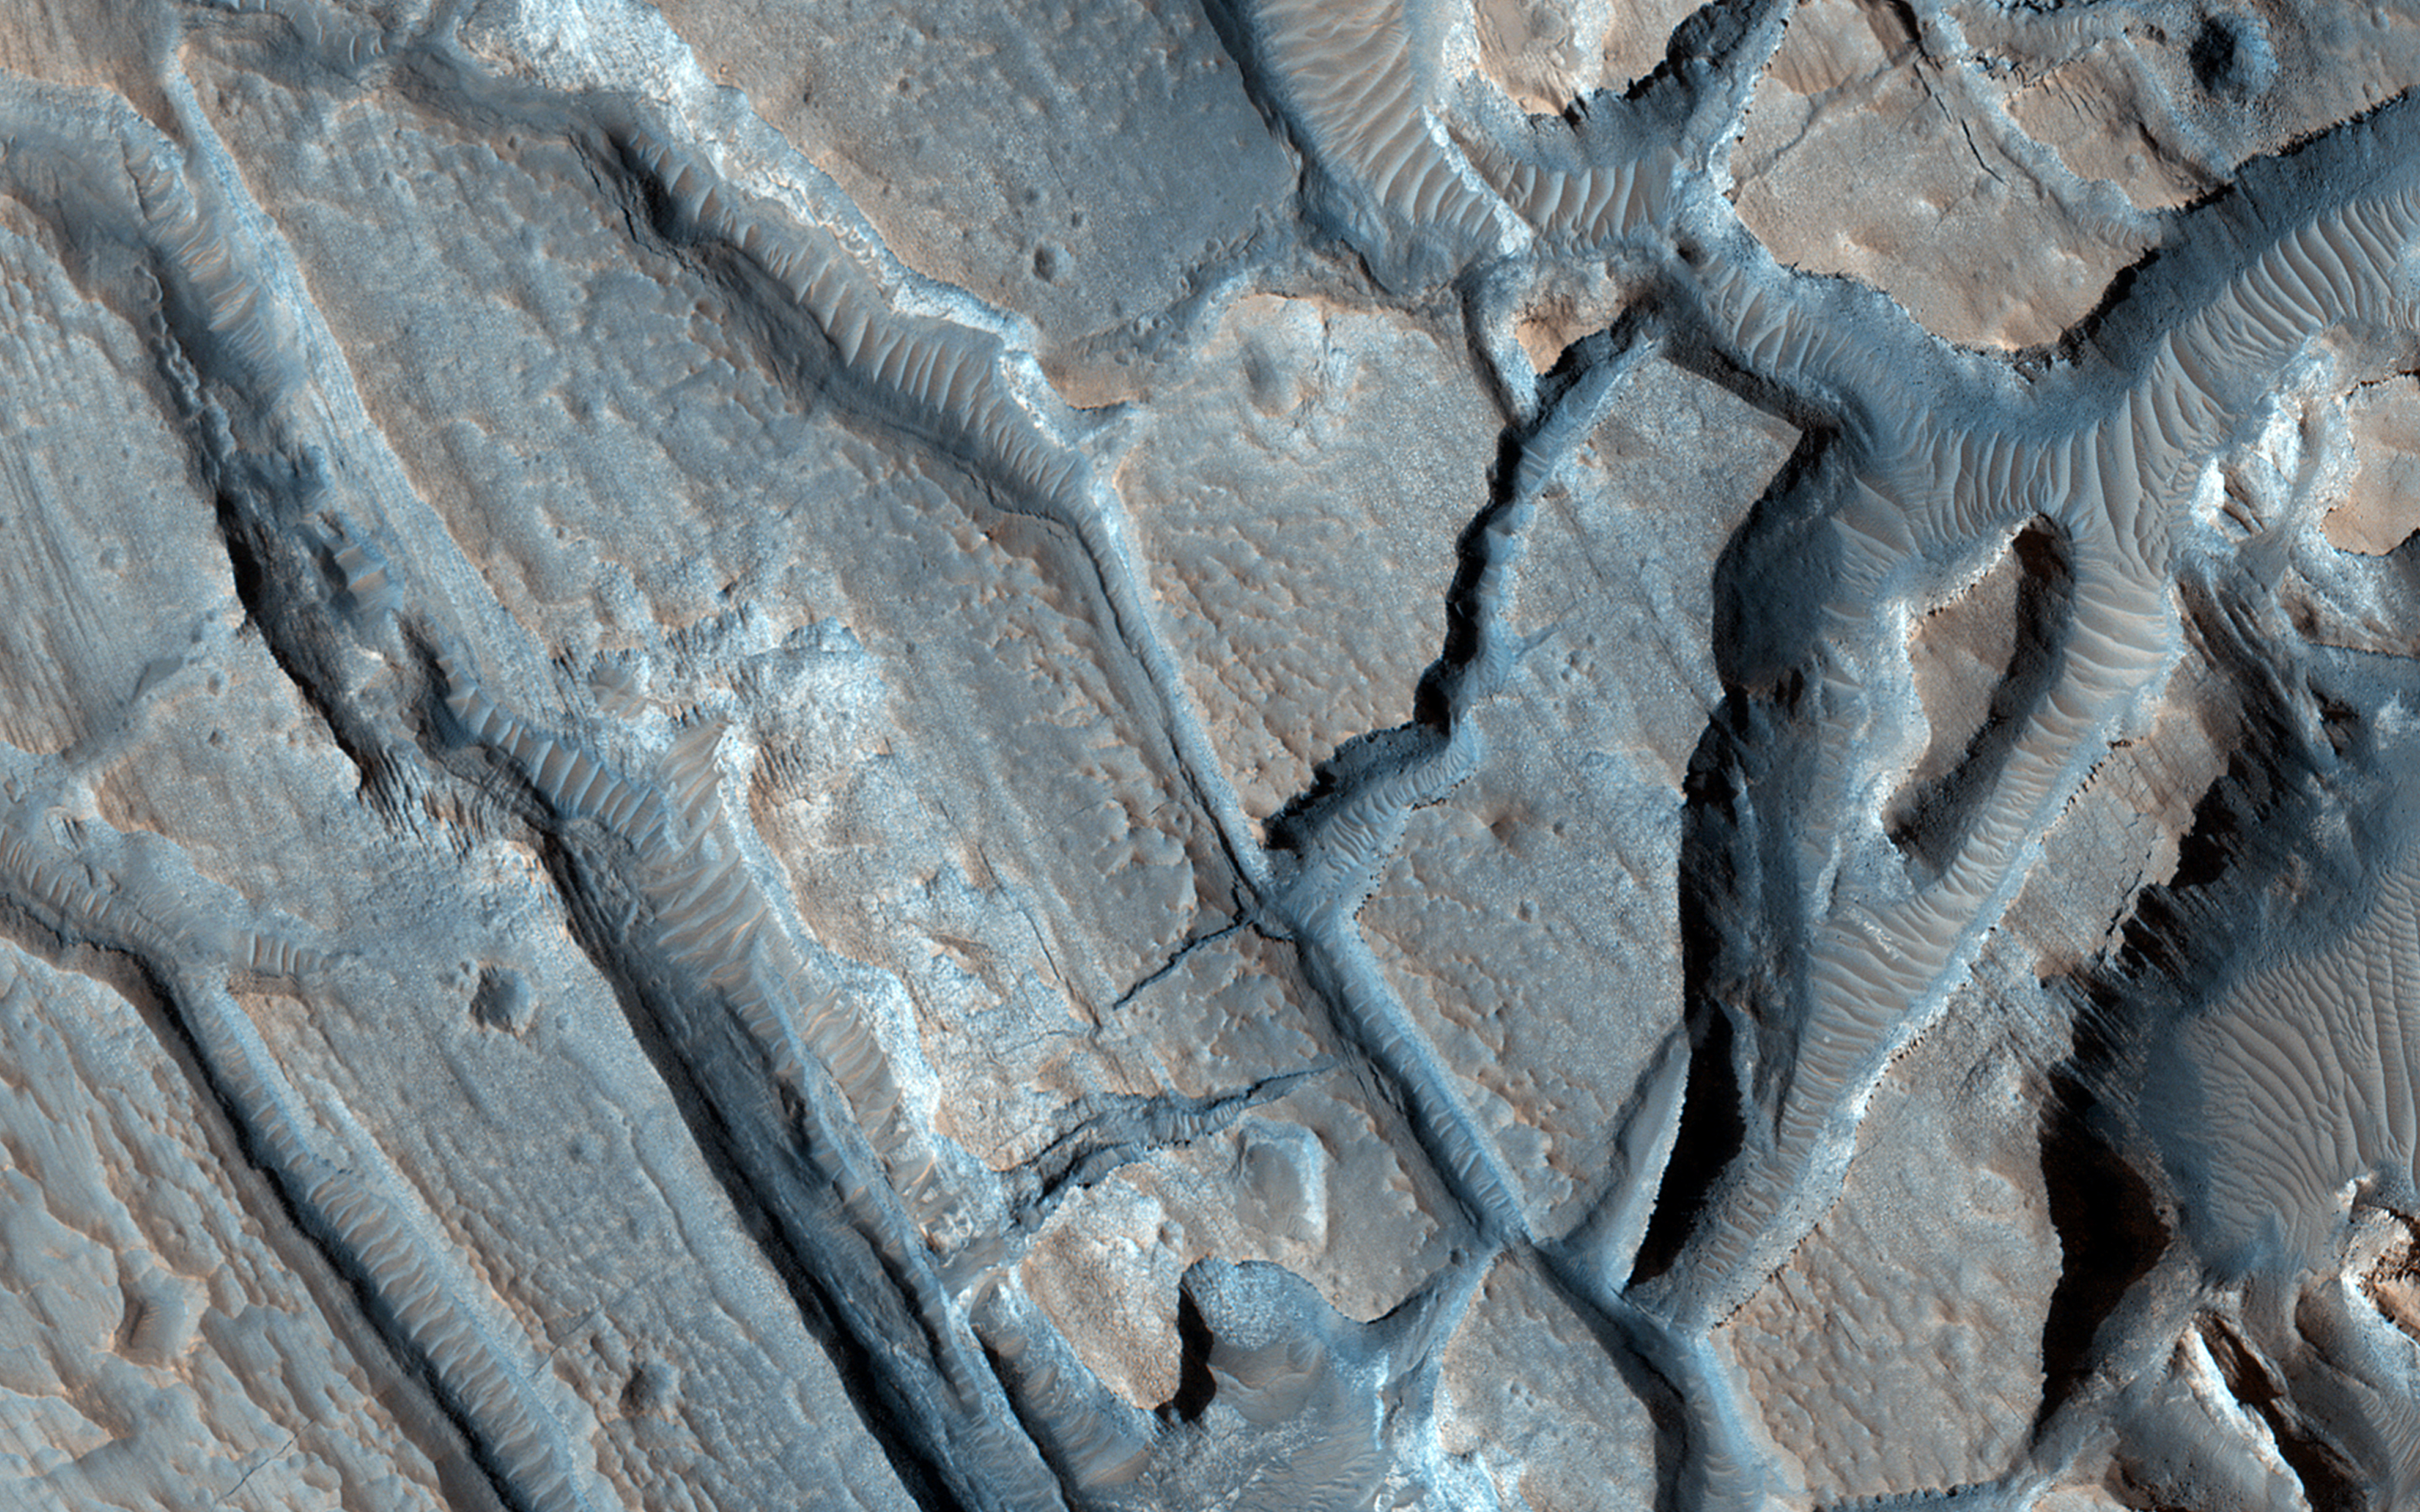

Ancient Lake Sediments in a Crater

This image shows some interesting fractured materials on the floor of an impact crater in Arabia Terra.

There is a channel entering the crater and exiting it (see CTX image). This channel, along with an unusual deposit on the lowest part of the floor, suggests that there was once an ancient lake that deposited sediments here.

Our enhanced-color sample shows layered deposits, some with polygonal patterns, as might be expected from lake sediments. The fracturing of these deposits might have resulted from the sudden breaching of the crater rim, draining the lake.

This is a stereo pair with ESP_035843_2165.

HiRISE is one of six instruments on NASA’s Mars Reconnaissance Orbiter. The University of Arizona, Tucson, operates HiRISE, which was built by Ball Aerospace & Technologies Corp., Boulder, Colo. NASA’s Jet Propulsion Laboratory, a division of the California Institute of Technology in Pasadena, manages the Mars Reconnaissance Orbiter Project for NASA’s Science Mission Directorate, Washington.

Credit: NASA/JPL-Caltech/Univ. of Arizona